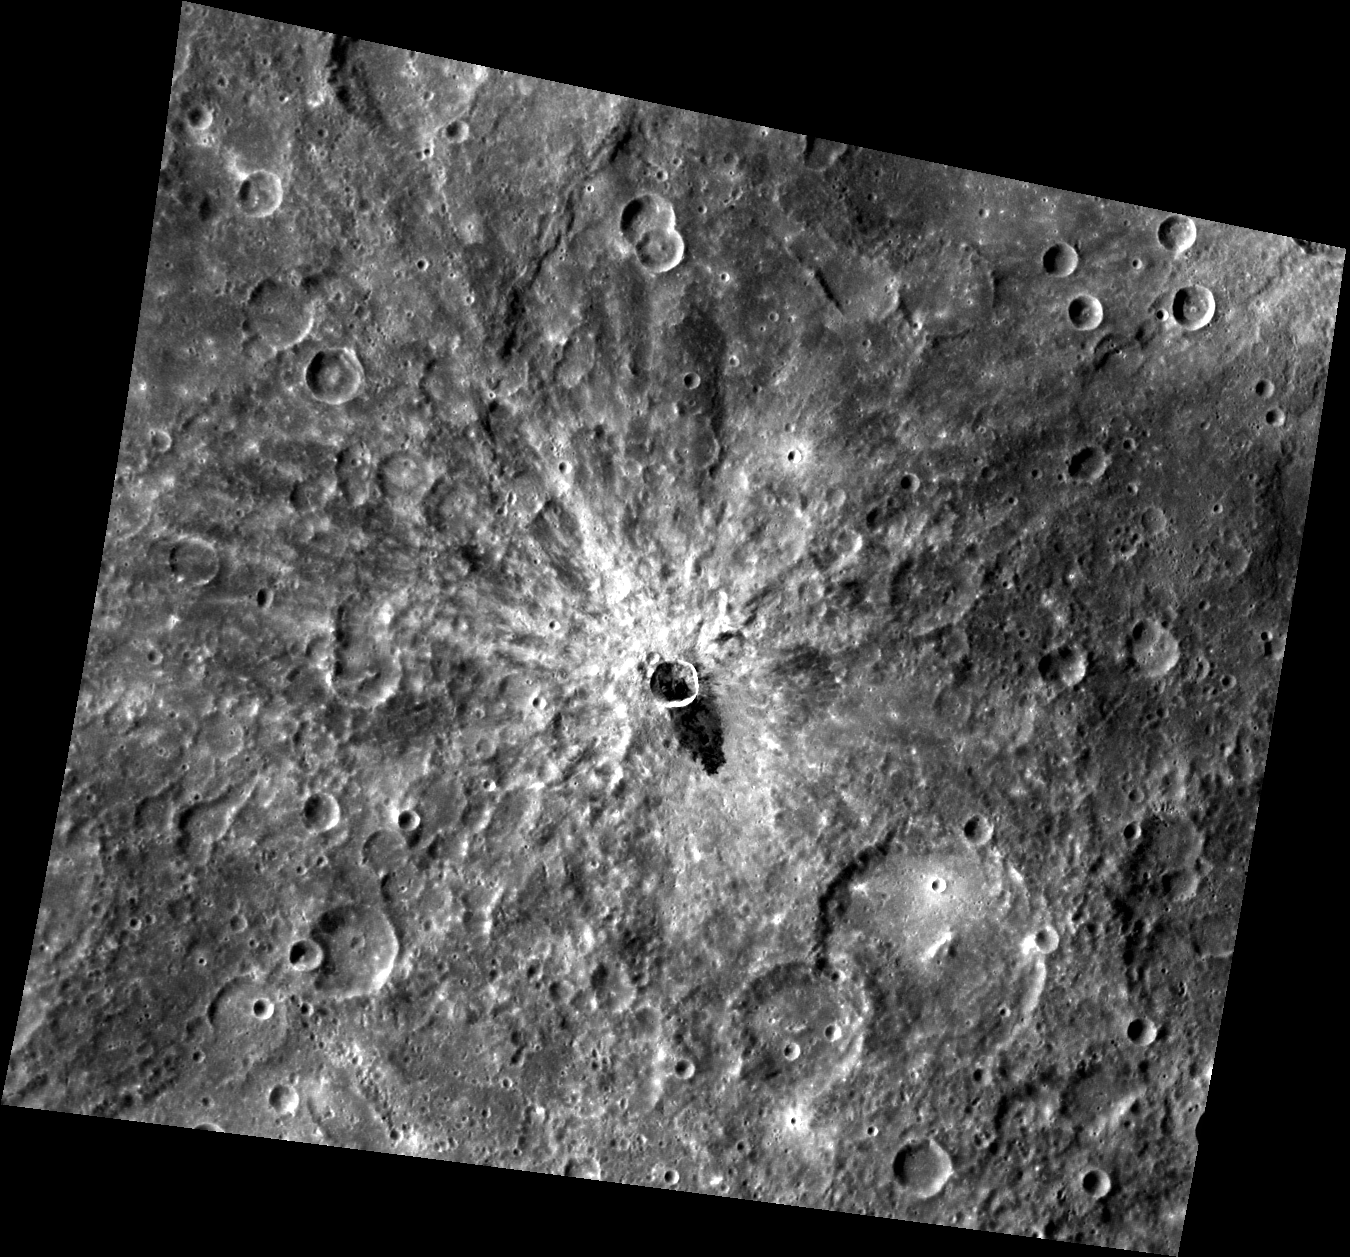

The Dark Side of the Crater

The bright rayed crater that dominates this image contains a darker material that appears to be impact melt that flowed out of the crater. This low reflectance material is increasingly identified as more of Mercury’s surface is revealed in detail by MESSENGER images. Other areas that display low reflectance material include Derain and Matabei, though those dark deposits appear to have formed differently than the impact melt flow shown here.

This image was acquired as part of MDIS’s high-resolution surface morphology base map. The surface morphology base map will cover more than 90% of Mercury’s surface with an average resolution of 250 meters/pixel (0.16 miles/pixel or 820 feet/pixel). Images acquired for the surface morphology base map typically have off-vertical Sun angles (i.e., high incidence angles) and visible shadows so as to reveal clearly the topographic form of geologic features.

The MESSENGER spacecraft is the first ever to orbit the planet Mercury, and the spacecraft’s seven scientific instruments and radio science investigation are unraveling the history and evolution of the Solar System’s innermost planet. Visit the Why Mercury? section of this website to learn more about the key science questions that the MESSENGER mission is addressing.

Date acquired: May 16, 2011
Image Mission Elapsed Time (MET): 214069811
Image ID: 261720
Instrument: Wide Angle Camera (WAC) of the Mercury Dual Imaging System (MDIS)
WAC filter: 7 (748 nanometers)
Center Latitude: -8.82°
Center Longitude: 254.9° E
Resolution: 294 meters/pixel
Scale: The center crater is approximately 13 km (8 mi) in diameter.
Incidence Angle: 41.8°
Emission Angle: 25.6°
Phase Angle: 67.4°

These images are from MESSENGER, a NASA Discovery mission to conduct the first orbital study of the innermost planet, Mercury. For information regarding the use of images, see the MESSENGER image use policy.

Credit: NASA/Johns Hopkins University Applied Physics Laboratory/Carnegie Institution of Washington